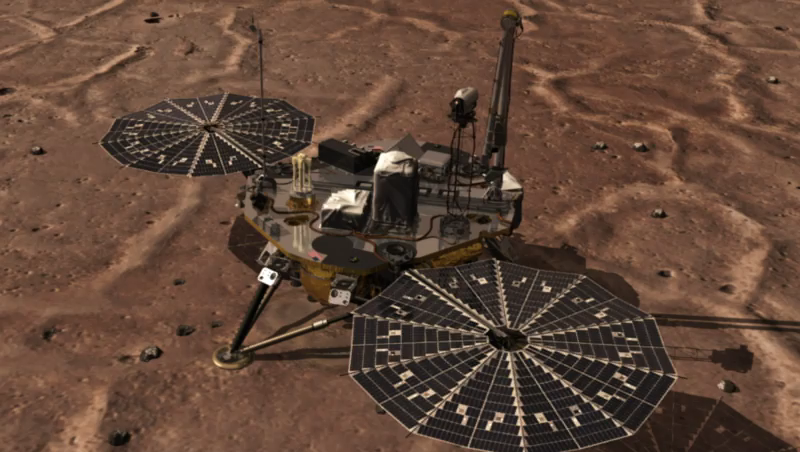

How Phoenix Looks Under Itself

This is an animation of NASA’s Phoenix Mars Lander reaching with its Robotic Arm and taking a picture of the surface underneath the lander. The image at the conclusion of the animation was taken by Phoenix’s Robotic Arm Camera (RAC) on the eighth Martian day of the mission, or Sol 8 (June 2, 2008). The light feature in the middle of the image below the leg is informally called “Holy Cow.” The dust, shown in the dark foreground, has been blown off of “Holy Cow” by Phoenix’s thruster engines.

The Phoenix Mission is led by the University of Arizona, Tucson, on behalf of NASA. Project management of the mission is by NASA’s Jet Propulsion Laboratory, Pasadena, Calif. Spacecraft development is by Lockheed Martin Space Systems, Denver.

Photojournal Note: As planned, the Phoenix lander, which landed May 25, 2008 23:53 UTC, ended communications in November 2008, about six months after landing, when its solar panels ceased operating in the dark Martian winter.

Credit: NASA/JPL-Caltech/University of Arizona/Max Planck Institute/SSV